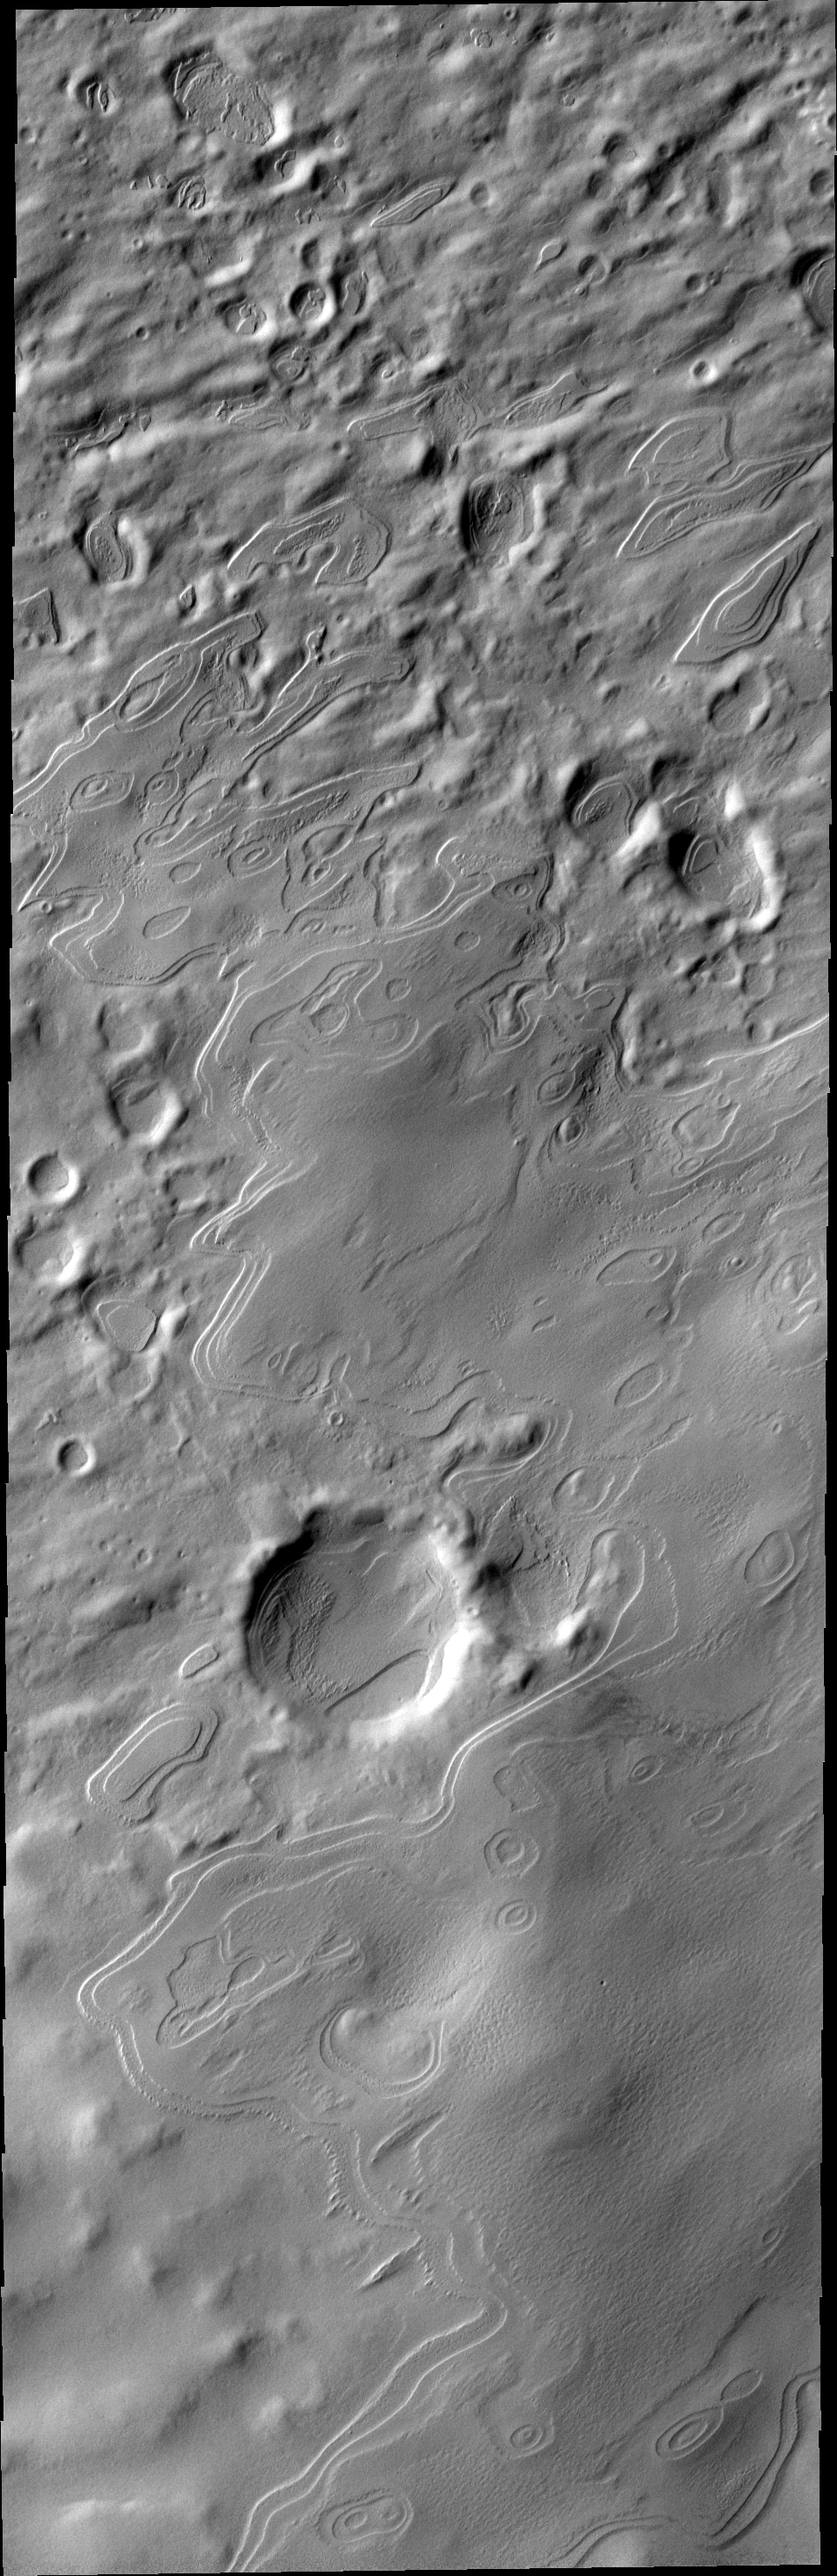

Polar Outliers

Something cold for Christmas Day! These layered mounds are south polar layered deposits that are no longer part of the south polar cap. Their location marks a time when the permanent polar cap was more extensive. Happy Holidays from THEMIS!

Image information: VIS instrument. Latitude -79.1N, Longitude 95.1E. 17 meter/pixel resolution.

Please see the THEMIS Data Citation Note for details on crediting THEMIS images.

Note: this THEMIS visual image has not been radiometrically nor geometrically calibrated for this preliminary release. An empirical correction has been performed to remove instrumental effects. A linear shift has been applied in the cross-track and down-track direction to approximate spacecraft and planetary motion. Fully calibrated and geometrically projected images will be released through the Planetary Data System in accordance with Project policies at a later time.

NASA’s Jet Propulsion Laboratory manages the 2001 Mars Odyssey mission for NASA’s Office of Space Science, Washington, D.C. The Thermal Emission Imaging System (THEMIS) was developed by Arizona State University, Tempe, in collaboration with Raytheon Santa Barbara Remote Sensing. The THEMIS investigation is led by Dr. Philip Christensen at Arizona State University. Lockheed Martin Astronautics, Denver, is the prime contractor for the Odyssey project, and developed and built the orbiter. Mission operations are conducted jointly from Lockheed Martin and from JPL, a division of the California Institute of Technology in Pasadena.

Credit: NASA/JPL/ASU